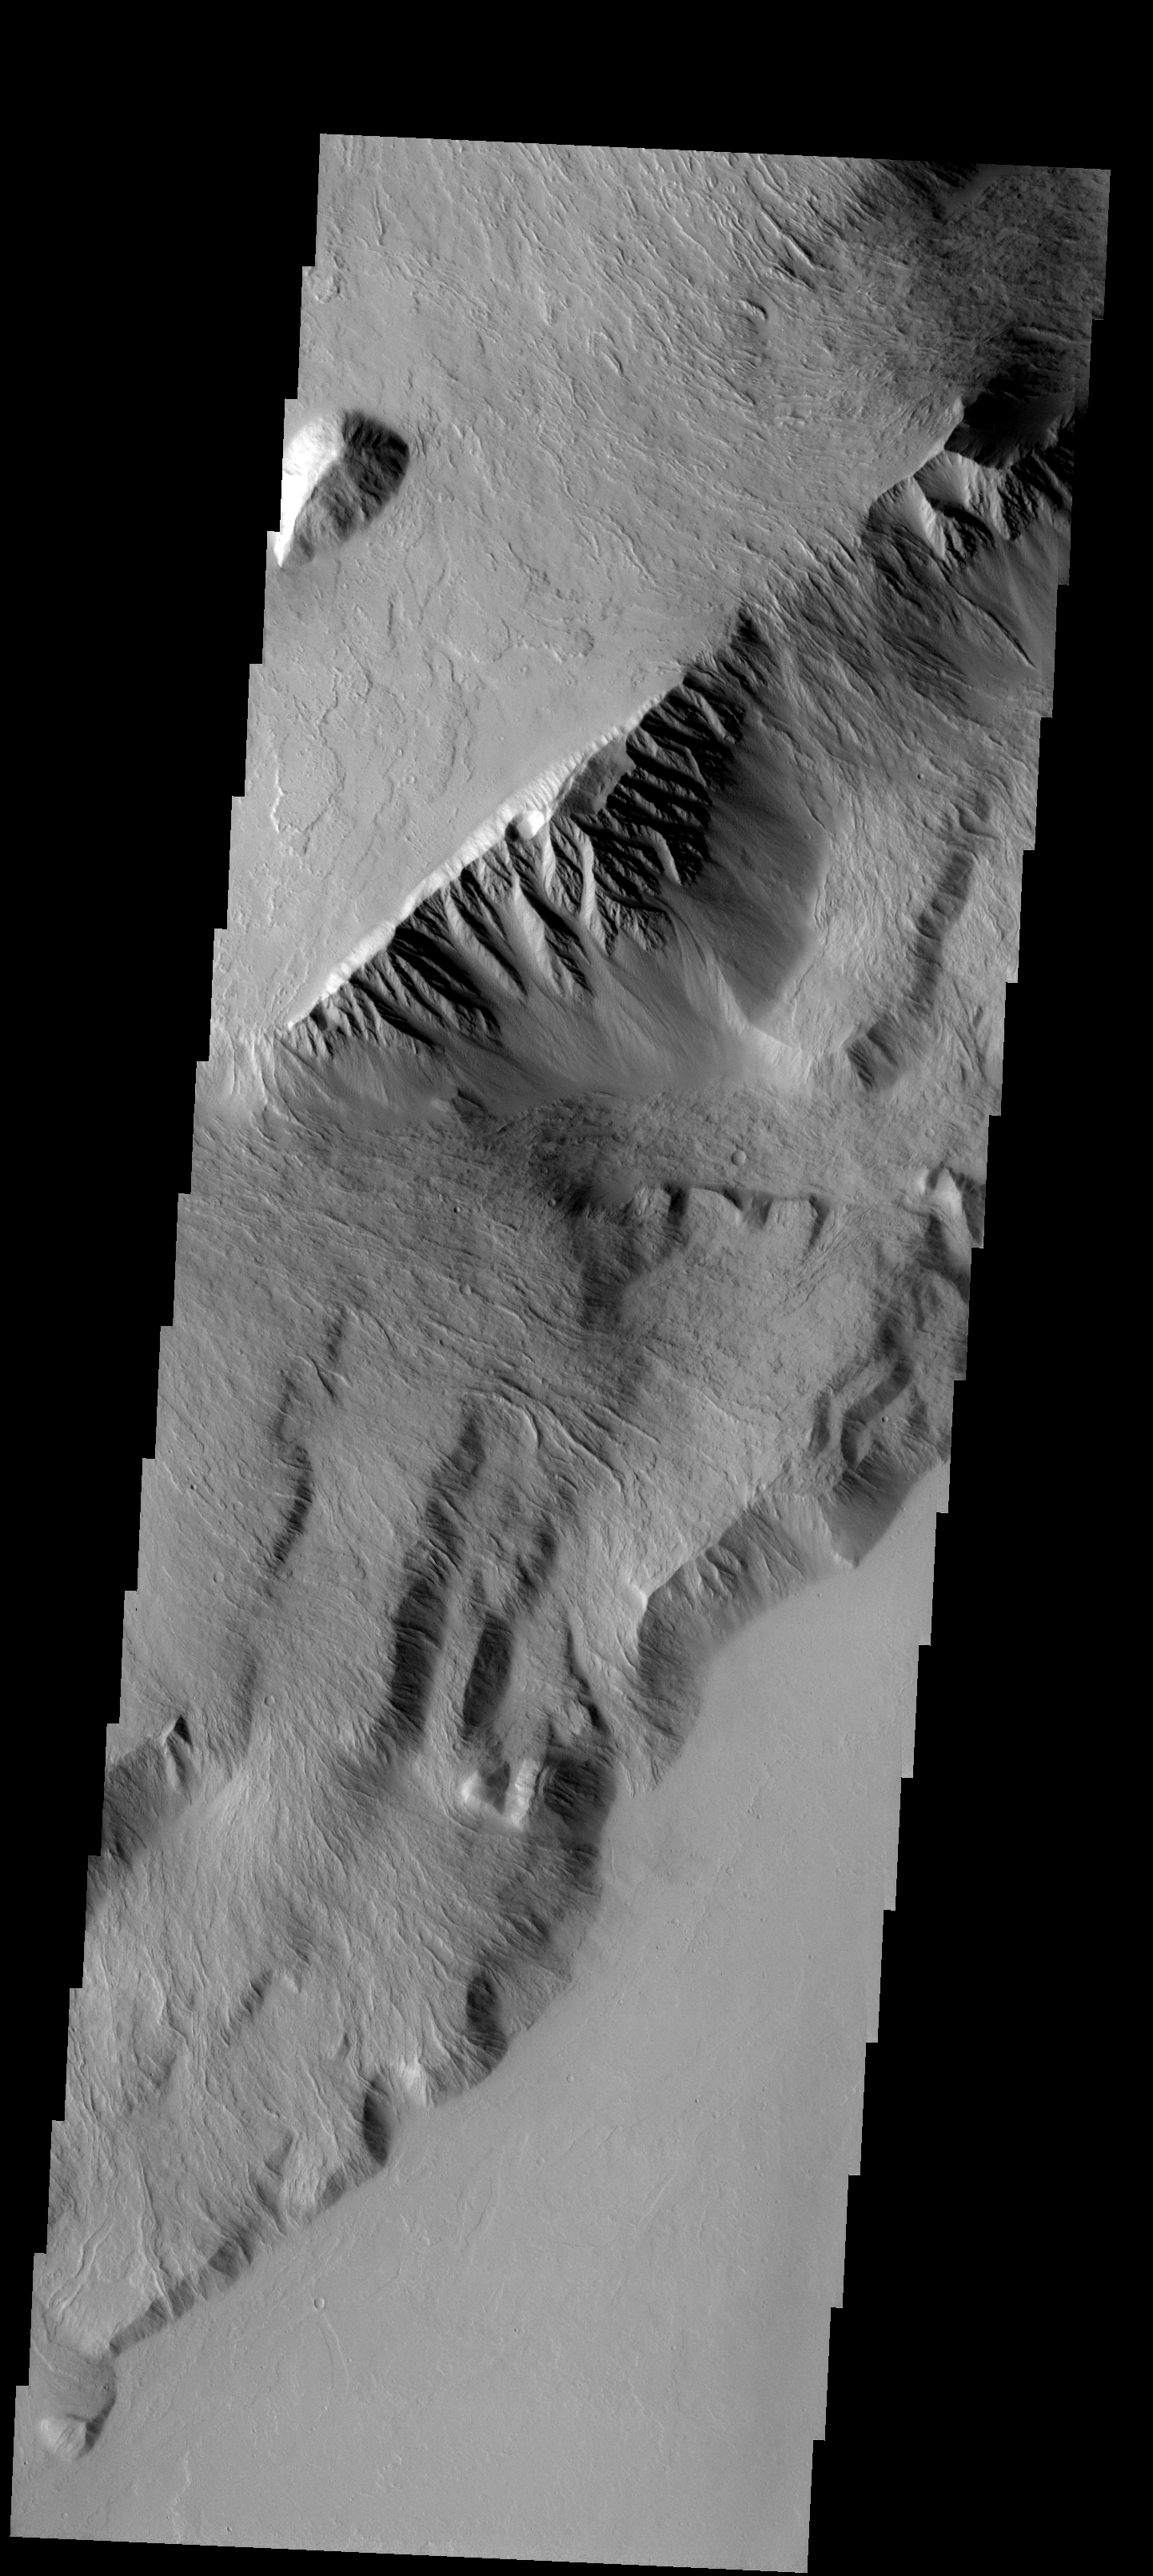

Olympus Mons

This spectacular image shows part of the escarpment of the Olympus Mons volcano.

Image information: VIS instrument. Latitude 14.9N, Longitude 229.6E. 18 meter/pixel resolution.

Please see the THEMIS Data Citation Note for details on crediting THEMIS images.

Note: this THEMIS visual image has not been radiometrically nor geometrically calibrated for this preliminary release. An empirical correction has been performed to remove instrumental effects. A linear shift has been applied in the cross-track and down-track direction to approximate spacecraft and planetary motion. Fully calibrated and geometrically projected images will be released through the Planetary Data System in accordance with Project policies at a later time.

NASA’s Jet Propulsion Laboratory manages the 2001 Mars Odyssey mission for NASA’s Office of Space Science, Washington, D.C. The Thermal Emission Imaging System (THEMIS) was developed by Arizona State University, Tempe, in collaboration with Raytheon Santa Barbara Remote Sensing. The THEMIS investigation is led by Dr. Philip Christensen at Arizona State University. Lockheed Martin Astronautics, Denver, is the prime contractor for the Odyssey project, and developed and built the orbiter. Mission operations are conducted jointly from Lockheed Martin and from JPL, a division of the California Institute of Technology in Pasadena.

Credit: NASA/JPL/ASU